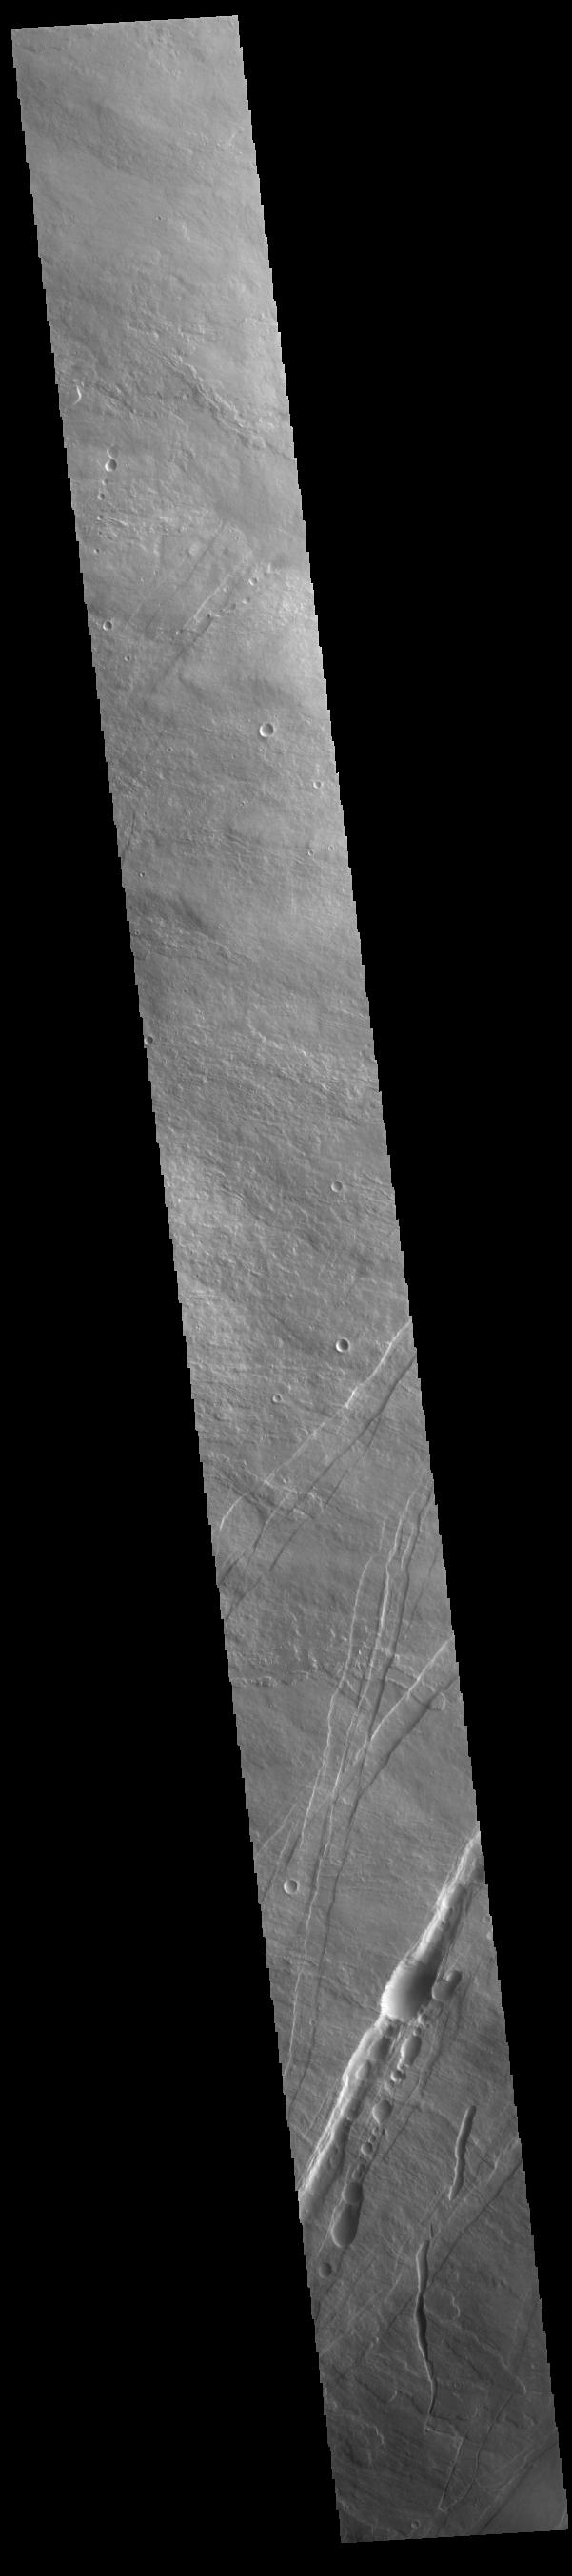

Oti Fossae

The linear features in the bottom half of this VIS image are called Oti Fossae. Oti Fossae is located on the eastern flank of Arsia Mons and aligns with the regional northeast/southwest trend of the major Tharsis volcanoes. Fossae are typically tectonic features termed graben. Graben are formed by extension of the crust and faulting. When large amounts of pressure or tension are applied to rocks on timescales that are fast enough that the rock cannot respond by deforming, the rock breaks along faults. In the case of a graben, two parallel faults are formed by extension of the crust and the rock in between the faults drops downward into the space created by the extension. The crustal deformation in this region was from the inflation of the surface by the rise of magma that created the Tharsis volcanoes.

Arsia Mons is the southernmost and youngest of the three large, aligned Tharsis volcanoes [Arsia Mons, Pavonis Mons and Ascreaus Mons, from south to north]. This alignment may indicate a large fracture/vent system was responsible for the eruptions that formed all three volcanoes. Arsia Mons is 270 miles (450km) in diameter, almost 12 miles (20km) high, and the summit caldera is 72 miles (120km) wide. For comparison, the largest volcano on Earth is Mauna Loa. From its base on the sea floor, Mauna Loa measures only 6.3 miles high and 75 miles in diameter.

Credit: NASA/JPL-Caltech/ASU